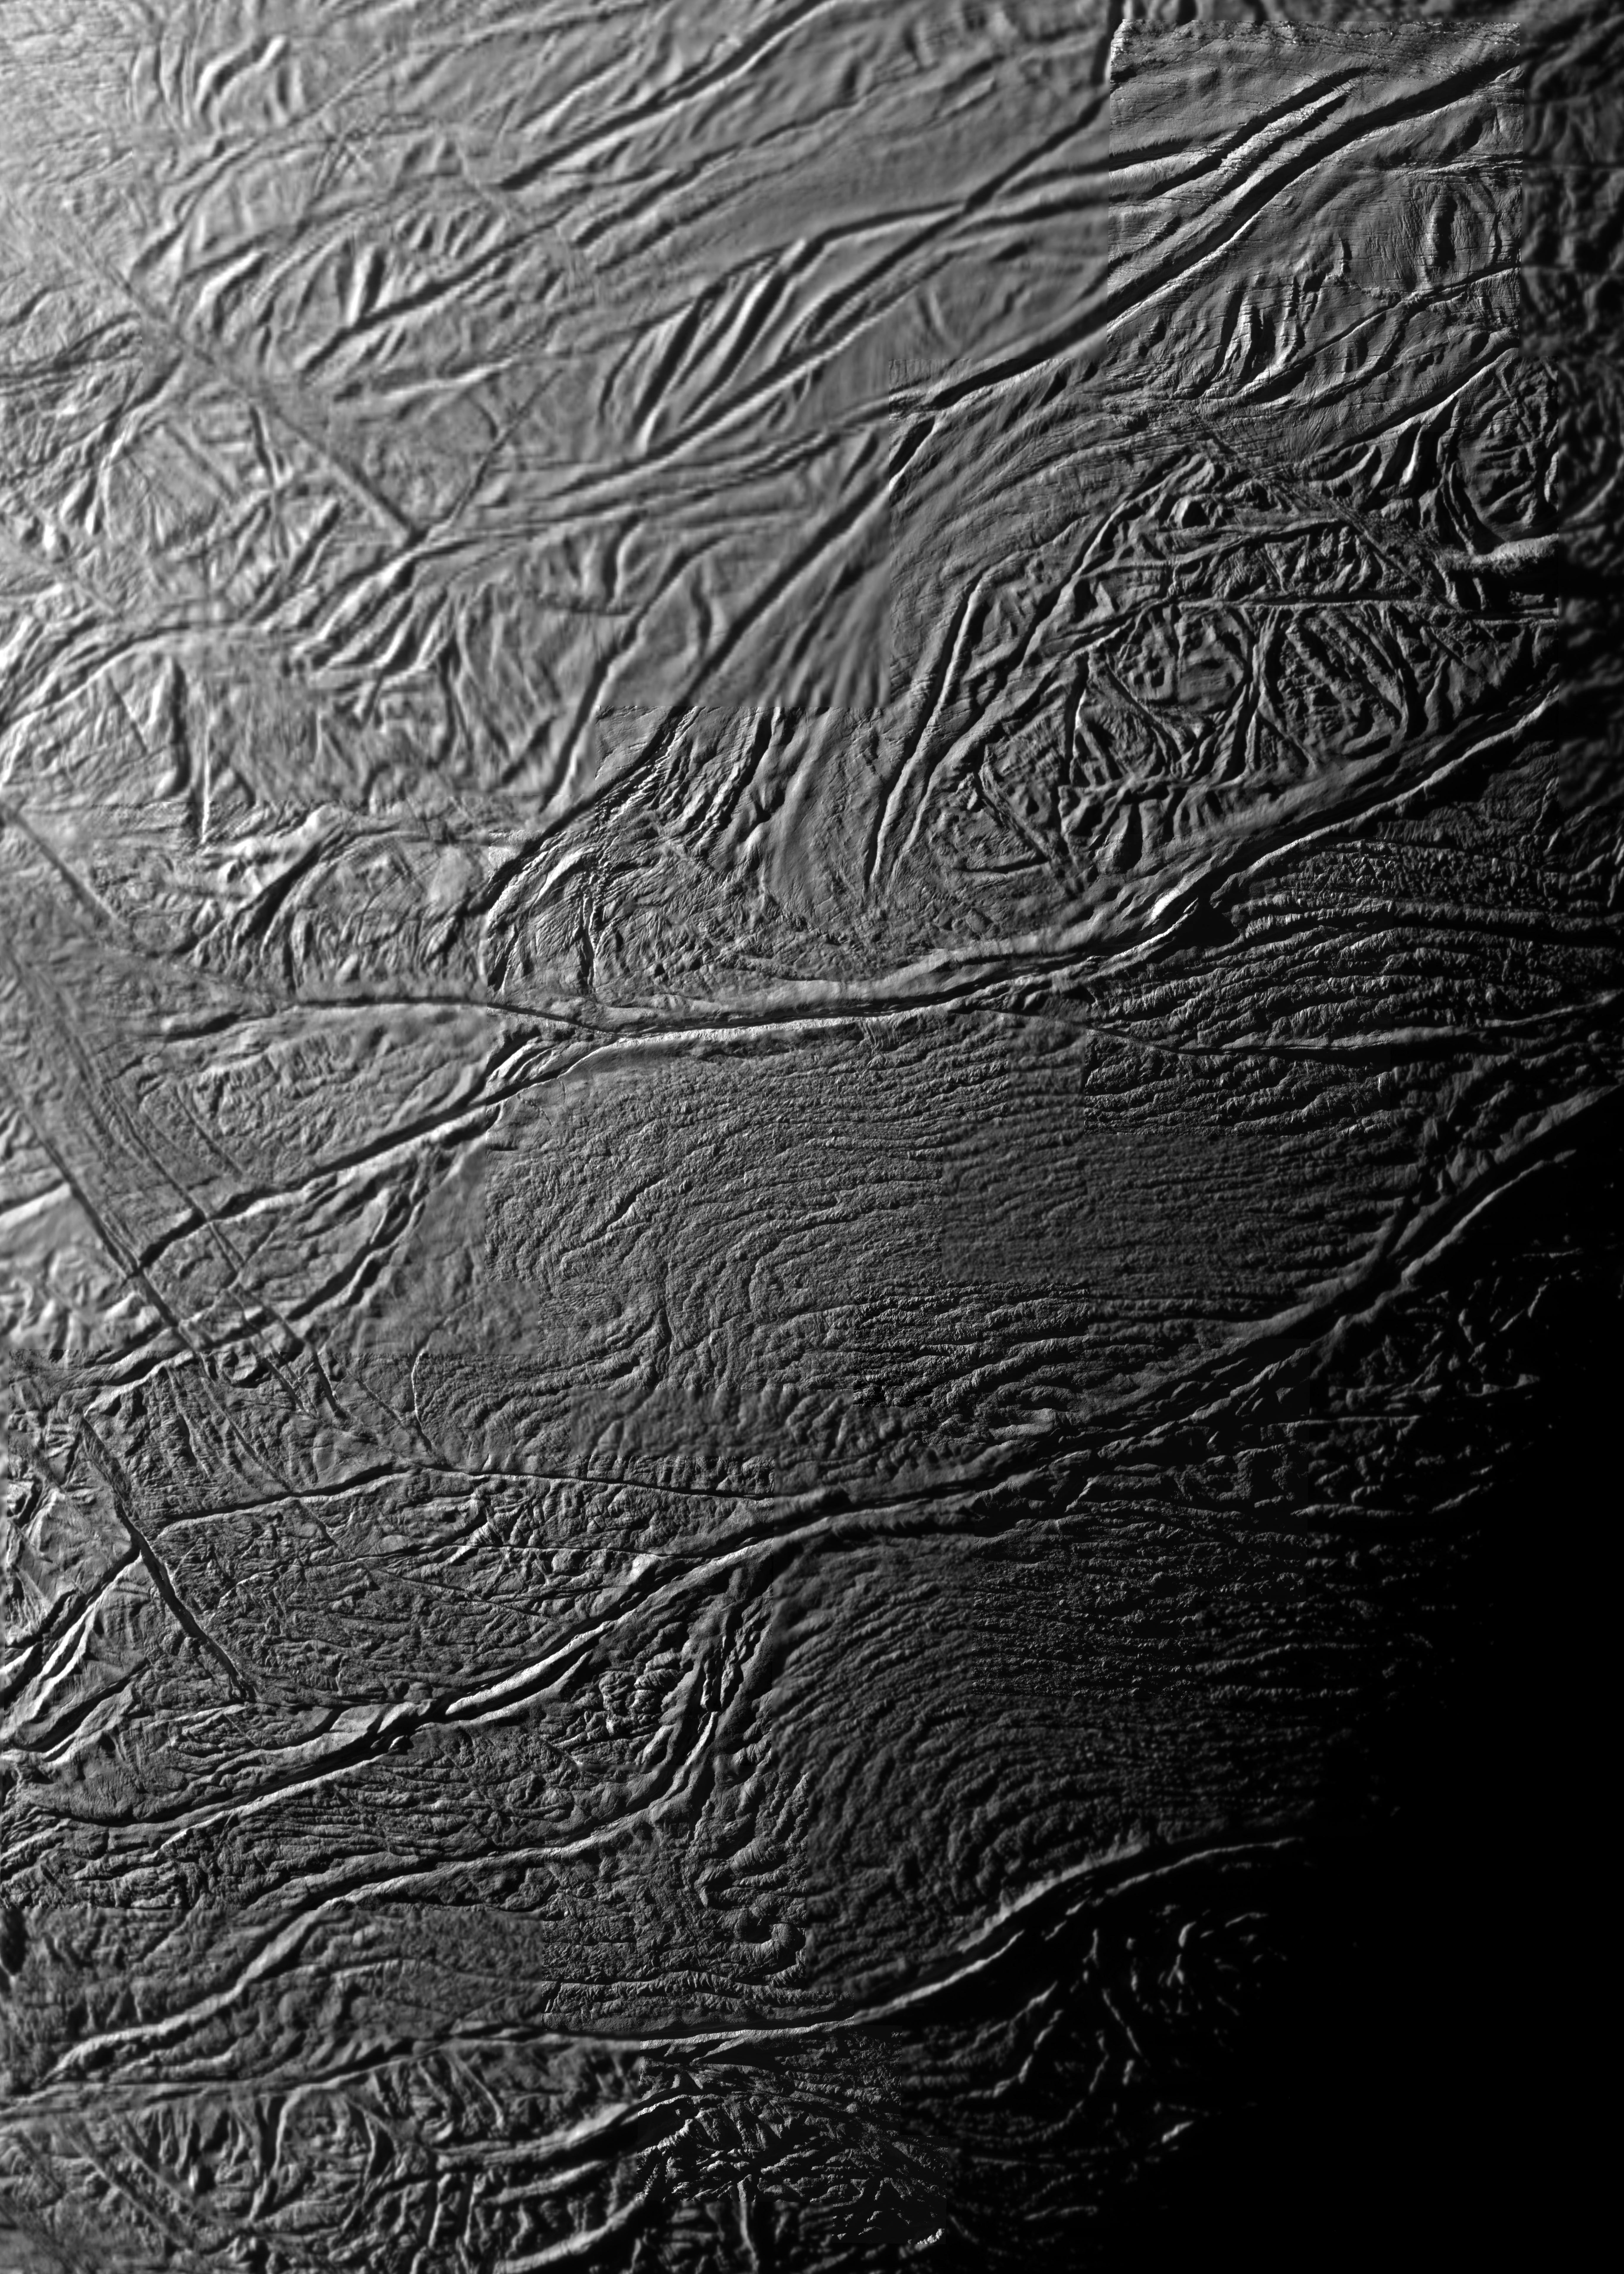

Tiger Stripes…Magnified!

Annotated Version

During two close flybys of Saturn’s moon Enceladus in 2008, the cameras on NASA’s Cassini acquired several very high-resolution images of specific regions of the south polar terrain. These images have been used to construct this detailed mosaic of the moon’s famous tiger stripe fractures.

A special spacecraft maneuver dubbed “the skeet shoot” was employed to make smear-free imaging at close range possible. The ground track of the camera’s pointing was selected to cut swaths across three tiger stripes, or sulci, the prominent rifts through which jets of water vapor and ice particles are actively jetting. The swaths during the two flybys were chosen to pass over specific locales on the surface. In total, six of the eight regions on or near the tiger stripes known to be warm sites of previously observed jet sources were imaged.

This clear filter mosaic includes all of the skeet-shoot images overlain on images acquired at lower resolution of regions near Damascus, Baghdad and Cairo Sulci. The annotated version identifies the locations of the six targeted jet source sites (solid yellow circles) as well as the footprints, or outlines, of Cassini’s narrow-angle camera views of the surface during the skeet-shoot maneuvers on August 10 (green squares) and October 31 (orange squares). Although visible in other lower-resolution images, jet source site VIII (dashed yellow circle) was not targeted in the skeet shoot. Within the colored squares, image scales range from 9 meters (30 feet) to 39 meters (129 feet) per pixel.

The Cassini-Huygens mission is a cooperative project of NASA, the European Space Agency and the Italian Space Agency. The Jet Propulsion Laboratory, a division of the California Institute of Technology in Pasadena, manages the mission for NASA’s Science Mission Directorate, Washington, D.C. The Cassini orbiter and its two onboard cameras were designed, developed and assembled at JPL. The imaging operations center is based at the Space Science Institute in Boulder, Colo.

Credit: NASA/JPL/Space Science Institute